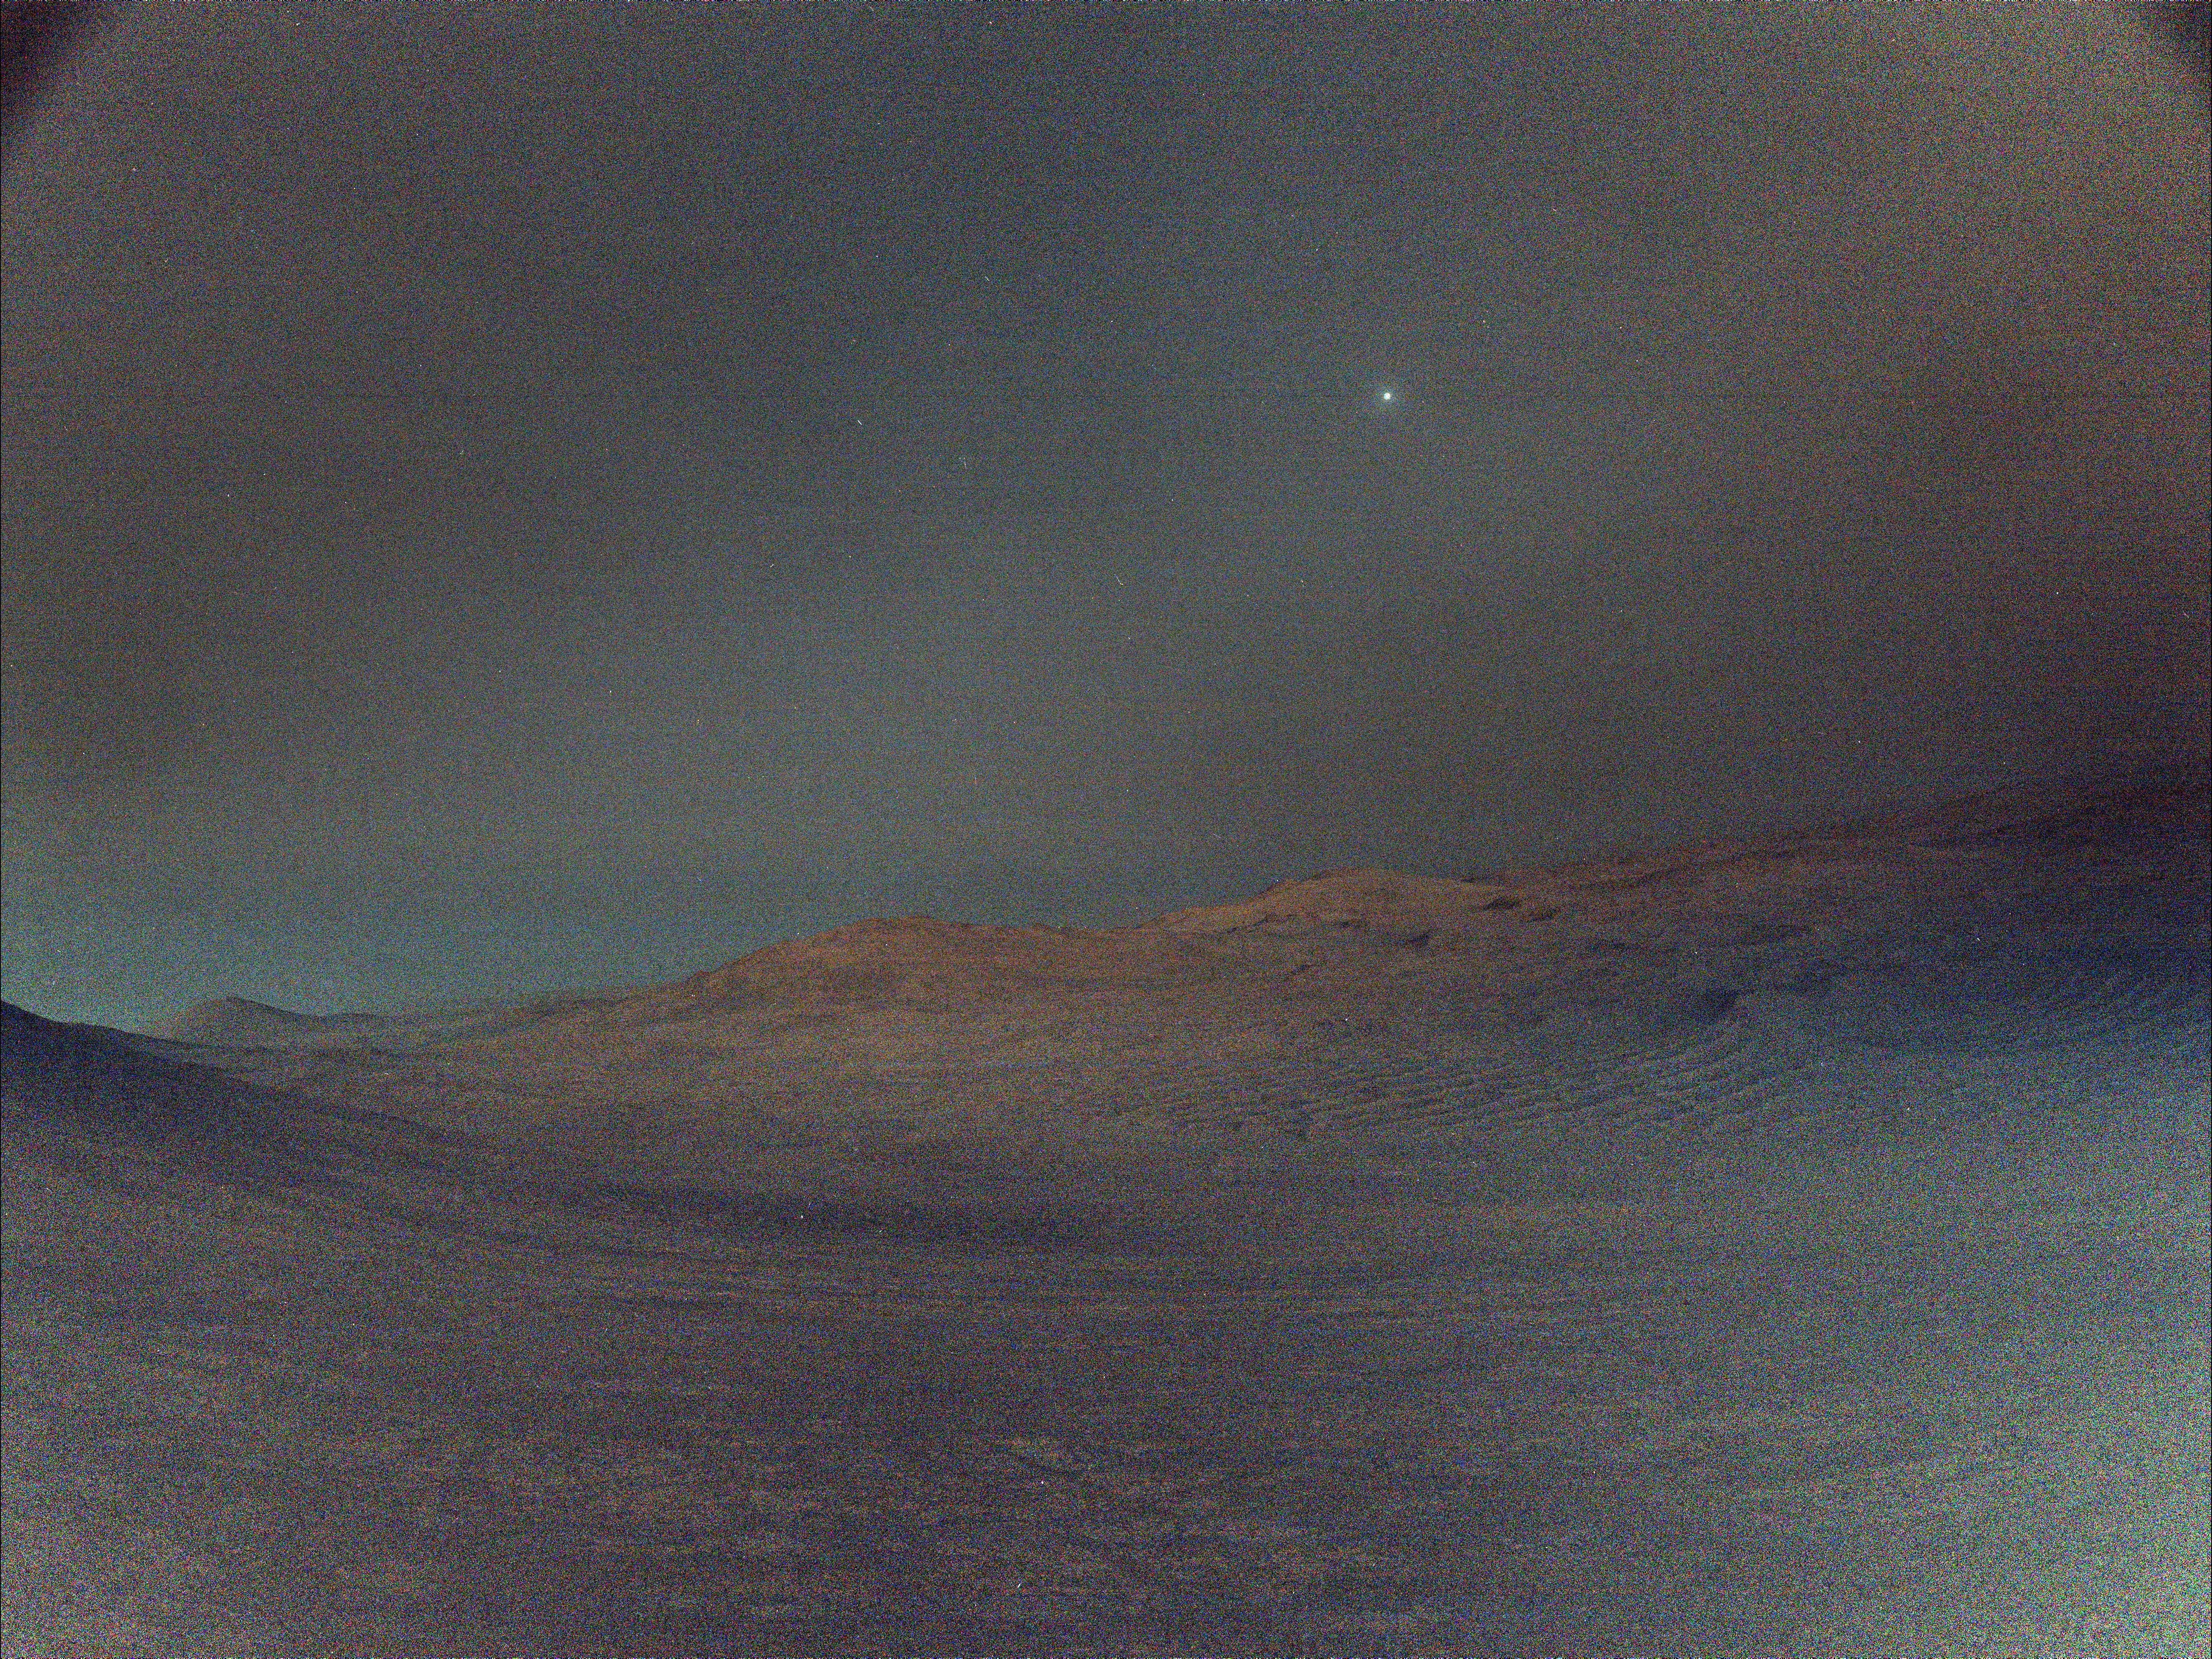

Perseverance Views Deimos Before Sunrise

Figure A

NASA’s Perseverance rover captured this view of Deimos, the smaller of Mars’ two moons, shining in the sky at 4:27 a.m. local time on March 1, 2025, the 1,433rd Martian day, or sol, of the mission. In the dark before dawn, the rover’s left navigation camera used its maximum long-exposure time of 3.28 seconds for each of 16 individual shots, all of which were combined onboard the camera into a single image that was later sent to Earth. In total, the image represents an exposure time of about 52 seconds.

The low light and long exposures add digital noise, making the image hazy. Many of the white specks seen in the sky are likely noise; some may be cosmic rays. Two of the brighter white specks are Regulus and Algieba, stars that are part of the constellation Leo.

Figure A is an annotated version of the image with those stars and Deimos labeled.

“Woodstock Crater,” at center right, is roughly a half-mile (750 meters) away from the rover. At the time, Perseverance was making its way to a location called “Witch Hazel Hill.”

A key objective for Perseverance’s mission on Mars is astrobiology, including the search for signs of ancient microbial life. The rover is characterizing the planet’s geology and past climate, to help pave the way for human exploration of the Red Planet, and is the first mission to collect and cache Martian rock and regolith.

NASA’s Mars Sample Return Program, in cooperation with ESA (European Space Agency), is designed to send spacecraft to Mars to collect these sealed samples from the surface and return them to Earth for in-depth analysis.

The Mars 2020 Perseverance mission is part of NASA’s Mars Exploration Program portfolio and the agency’s Moon to Mars exploration approach, which includes Artemis missions to the Moon that will help prepare for human exploration of the Red Planet.

NASA’s Jet Propulsion Laboratory, which is managed for the agency by Caltech in Pasadena, California, built and manages operations of the Perseverance rover.

Credit: NASA/JPL-Caltech